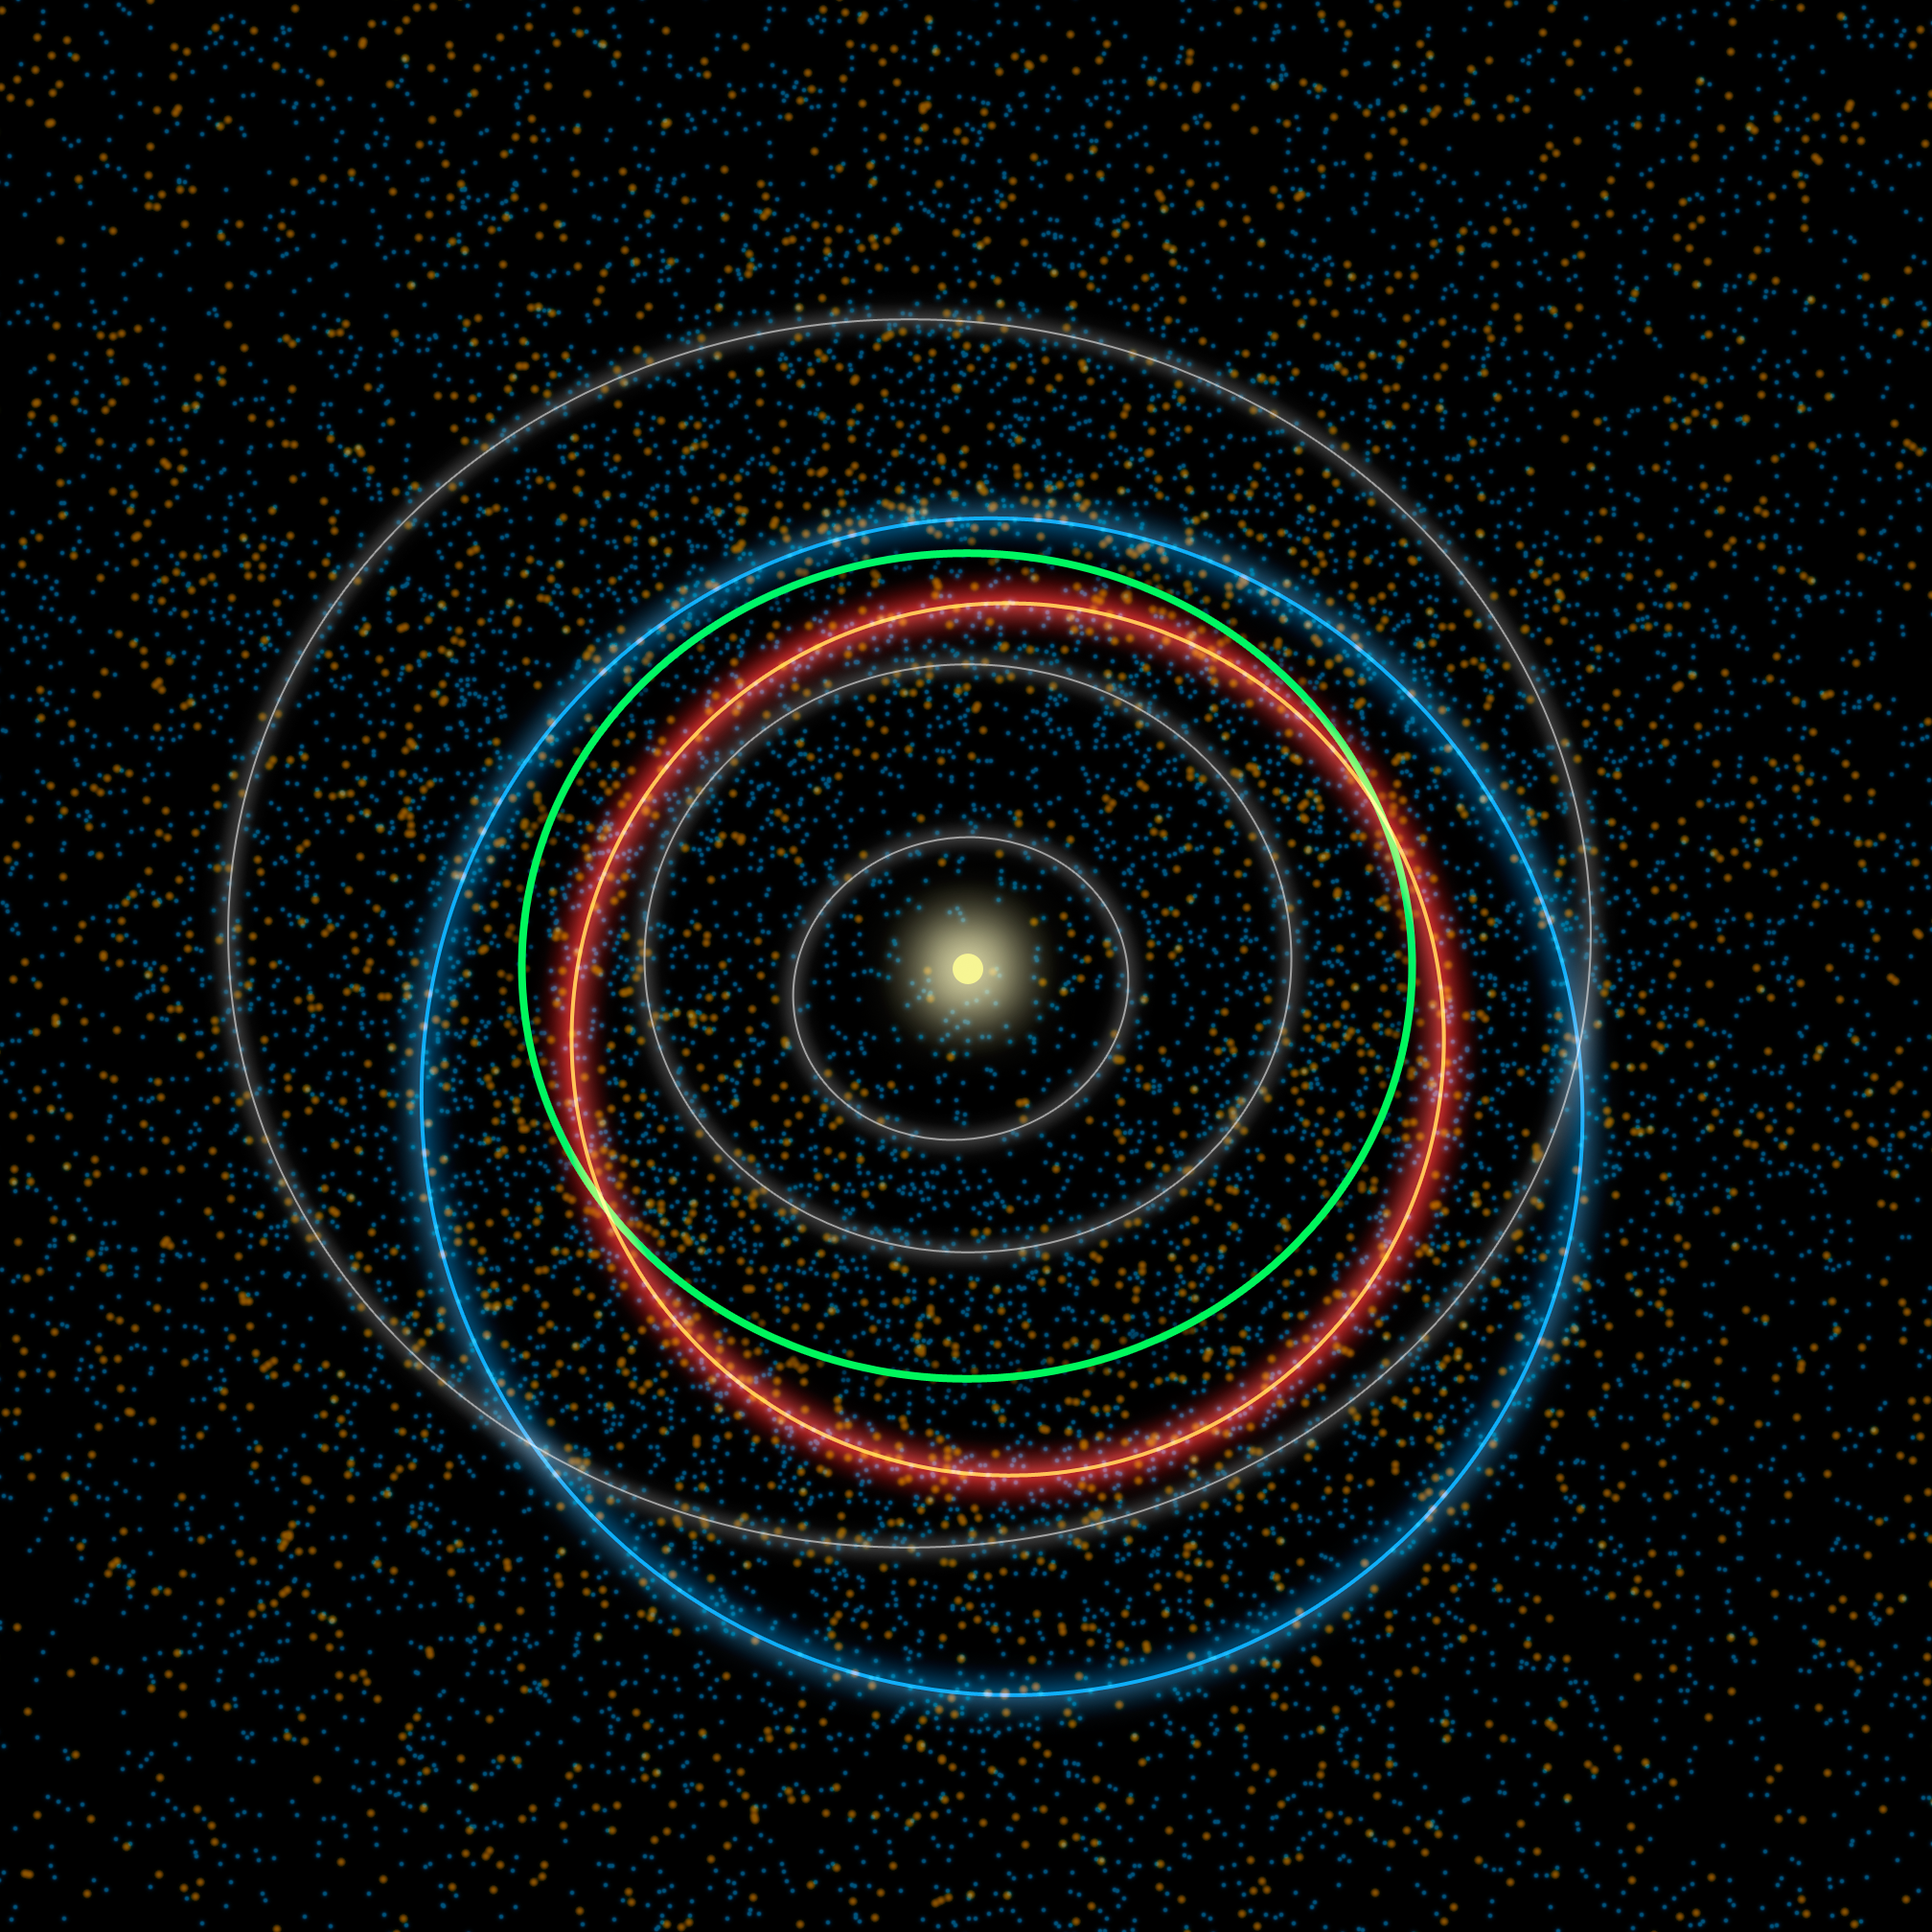

The Hustle and Bustle of our Solar System

This diagram illustrates the differences between orbits of a typical near-Earth asteroid (blue) and a potentially hazardous asteroid, or PHA (orange). PHAs are a subset of the near-Earth asteroids (NEAs). They have the closest orbits to Earth’s orbit, coming within 5 million miles (about 8 million kilometers), and they are large enough to survive passage through Earth’s atmosphere and cause damage on a regional, or greater, scale.

Our yellow sun sits at the center of the crowd, while the orbits of the planets Mercury, Venus and Mars are shown in grey. Earth’s orbit stands out in green between Venus and Mars. As the diagram indicates, the PHAs tend to have more Earth-like orbits than the rest of the NEAs. The asteroid orbits are simulations of what a typical object’s path around the sun might look like.

The dots in the background are based on data from NASA’s NEOWISE, the asteroid-hunting portion of the Wide-field Infrared Survey Explorer (WISE) mission, which scanned the whole sky twice in infrared light before entering hibernation mode in 2011. The blue and orange dots represent a simulation of the population of near-Earth asteroids and the PHAs, respectively, which are larger than 330 feet (100 meters).

NEOWISE has provided the best overall look at the PHA population yet, refining estimates of their numbers, sizes, types of orbits and potential hazards. The NEOWISE team estimates that about 20 to 30 percent of the PHAs thought to exist have actually been discovered to date.

JPL manages, and operates the Wide-field Infrared Survey Explorer for NASA’s Science Mission Directorate, Washington. The principal investigator, Edward Wright, is at UCLA. The mission was competitively selected under NASA’s Explorers Program managed by the Goddard Space Flight Center, Greenbelt, Md. The science instrument was built by the Space Dynamics Laboratory, Logan, Utah, and the spacecraft was built by Ball Aerospace & Technologies Corp., Boulder, Colo. Science operations and data processing and archiving take place at the Infrared Processing and Analysis Center at the California Institute of Technology in Pasadena. Caltech manages JPL for NASA.

Credit: NASA/JPL-Caltech